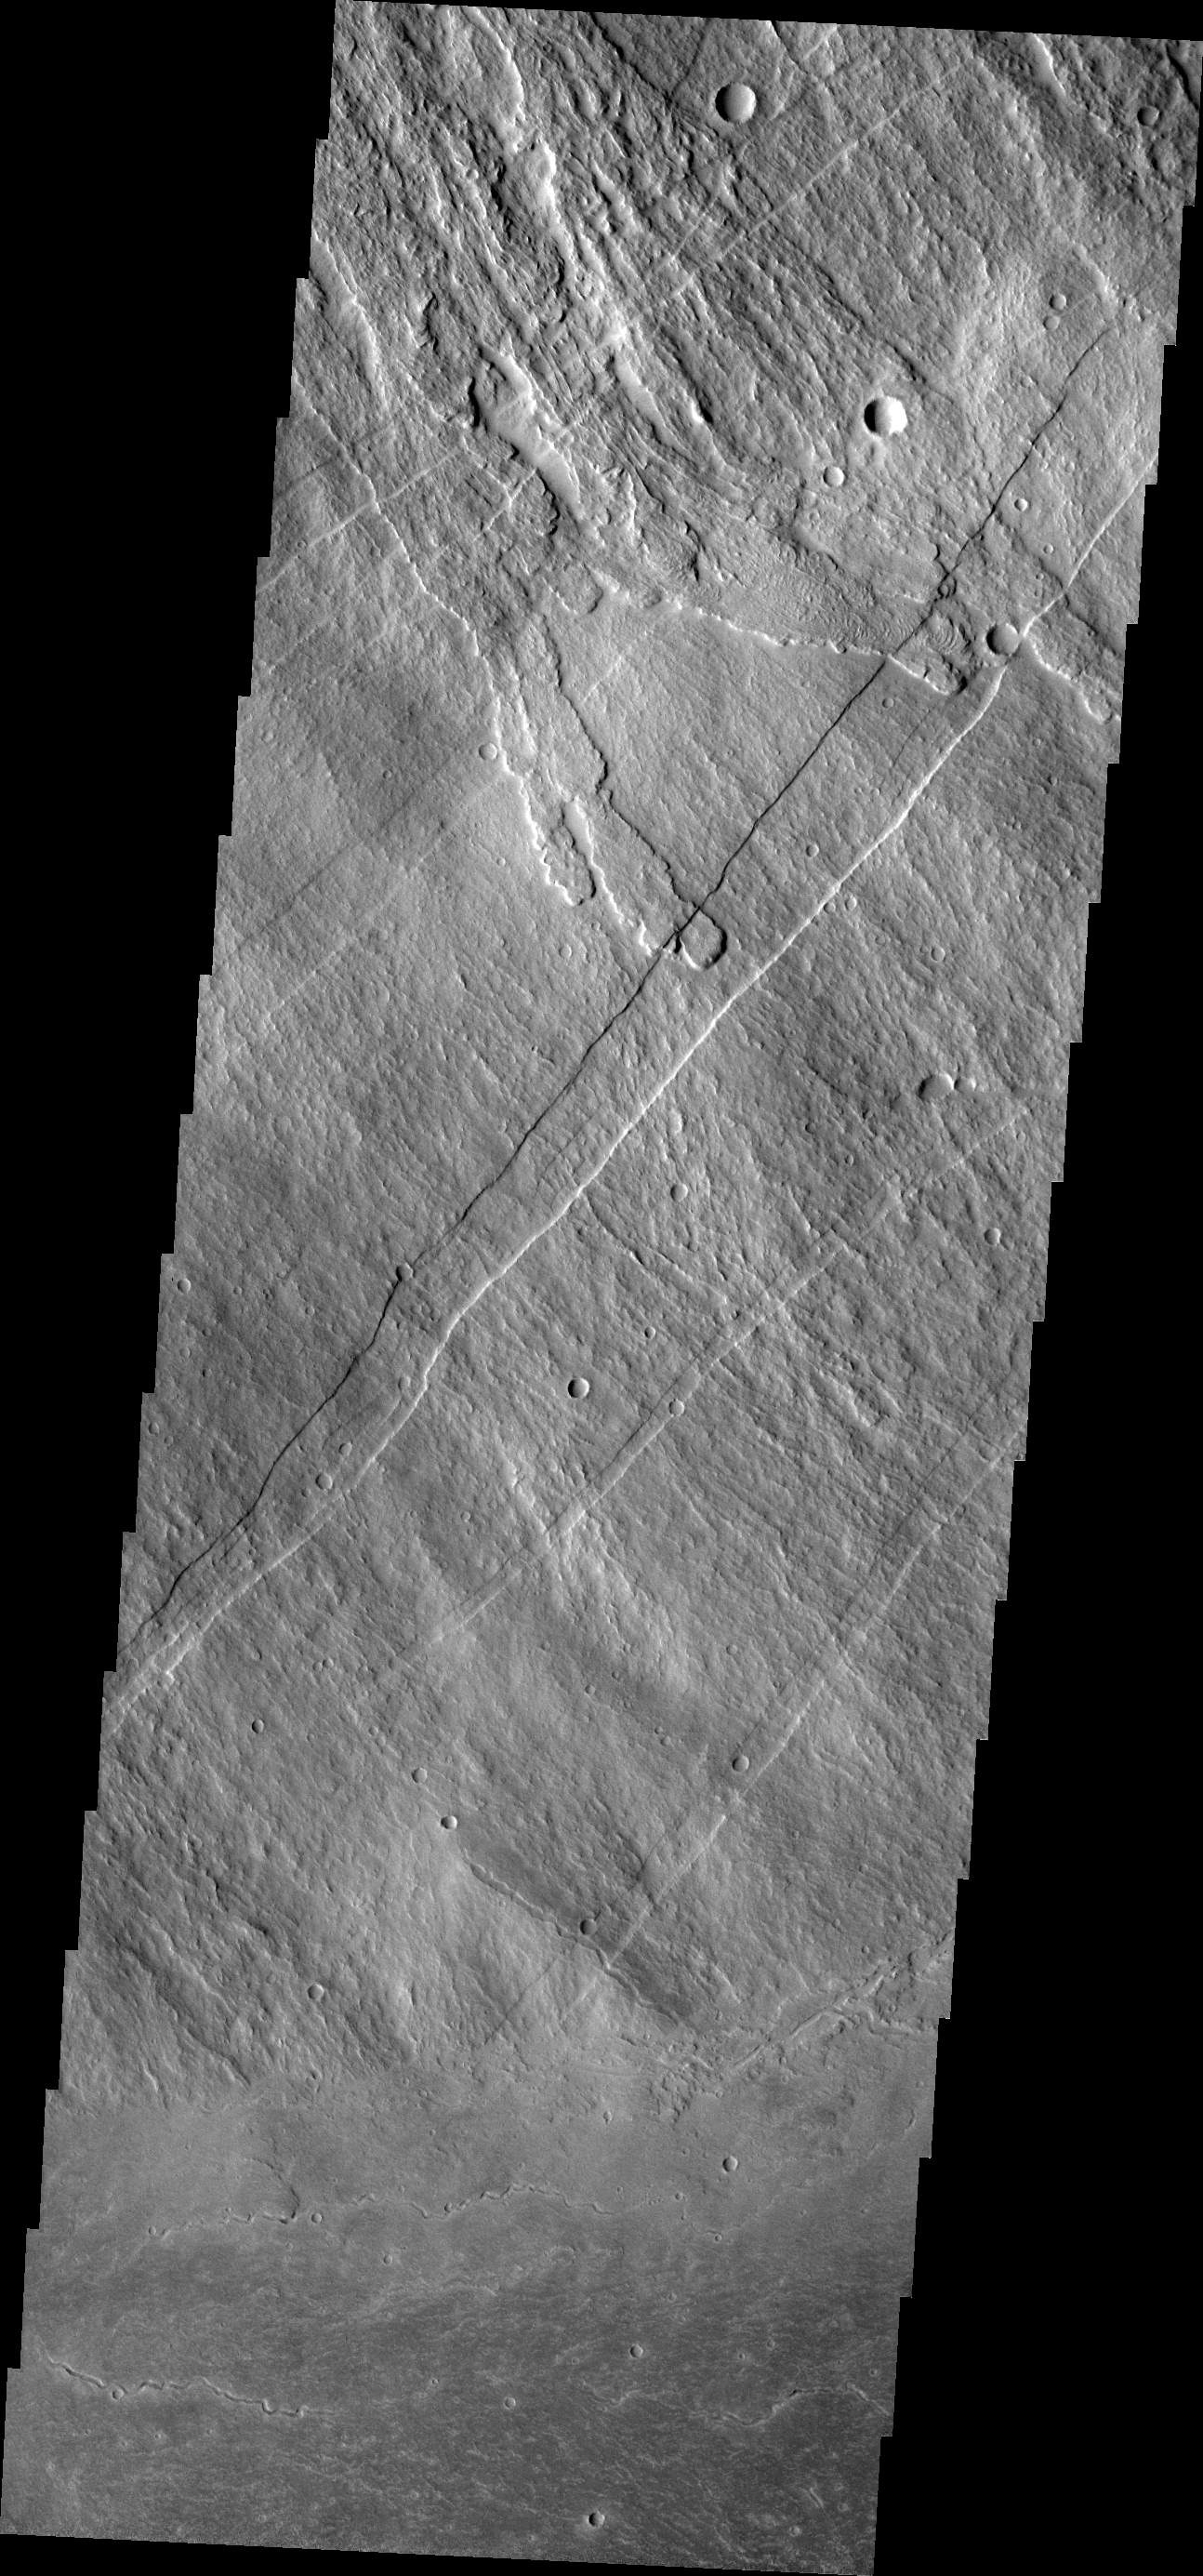

Investigating Mars: Arsia Mons

This image shows part of the southeastern flank of Arsia Mons, including the flat lying flows around the base of the volcano. These flows are located at the bottom of the image. Numerous small lava channels are visible aligned sub-parallel to the base of the volcano. Several narrow, lobate flows show the downslope direction from the top left of the image towards the bottom right. Running against this elevation change are large paired faults called graben. Graben form by faults that have allowed the material between them to “slide” down. The resultant topography is a linear depression. None of the lobate flows enter and then run along the fault valley, indicating that the faulting occurred after the lava flows.

Arsia Mons is the southernmost of the Tharsis volcanoes. It is 270 miles (450km) in diameter, almost 12 miles (20km) high, and the summit caldera is 72 miles (120km) wide. For comparison, the largest volcano on Earth is Mauna Loa. From its base on the sea floor, Mauna Loa measures only 6.3 miles high and 75 miles in diameter. A large volcanic crater known as a caldera is located at the summit of all of the Tharsis volcanoes. These calderas are produced by massive volcanic explosions and collapse. The Arsia Mons summit caldera is larger than many volcanoes on Earth.

The Odyssey spacecraft has spent over 15 years in orbit around Mars, circling the planet more than 69000 times. It holds the record for longest working spacecraft at Mars. THEMIS, the IR/VIS camera system, has collected data for the entire mission and provides images covering all seasons and lighting conditions. Over the years many features of interest have received repeated imaging, building up a suite of images covering the entire feature. From the deepest chasma to the tallest volcano, individual dunes inside craters and dune fields that encircle the north pole, channels carved by water and lava, and a variety of other feature, THEMIS has imaged them all. For the next several months the image of the day will focus on the Tharsis volcanoes, the various chasmata of Valles Marineris, and the major dunes fields. We hope you enjoy these images!

Credit: NASA/JPL-Caltech/ASU